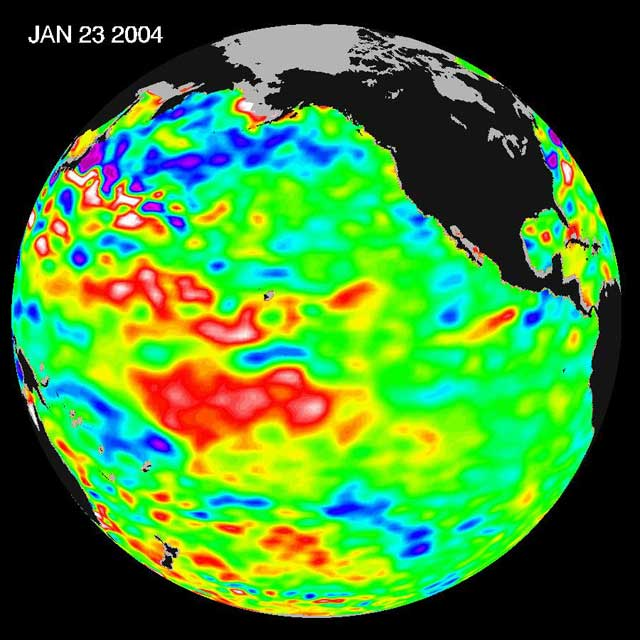

Pacific Dictates Droughts and Drenchings

The latest remote sensing data from NASA’s Jason satellite show that the equatorial Pacific sea surface levels are higher, indicating warmer sea surface temperatures in the central and west Pacific Ocean. This pattern has the appearance of La Niña rather than El Niño. This contrasts with the Bering Sea, Gulf of Alaska and U.S. West Coast where lower-than-normal sea surface levels and cool ocean temperatures continue (indicated by blue and purple areas).

The image above is a global map of sea surface height, accurate to within 30 millimeters. The image represents data collected and composited over a 10-day period, ending on Jan 23, 2004. The height of the water relates to the temperature of the water. As the ocean warms, its level rises; and as it cools, its level falls. Yellow and red areas indicate where the waters are relatively warmer and have expanded above sea level, green indicates near normal sea level, and blue and purple areas show where the waters are relatively colder and the surface is lower than sea level. The blue areas are between 5 and 13 centimeters (2 and 5 inches) below normal, whereas the purple areas range from 14 to 18 centimeters (6 to 7 inches) below normal.

The Jason satellite carries a dual-frequency radar altimeter. This instrument beams microwave pulses-at 13.6 and 5.3 Gigahertz, respectively-downward toward the Earth. To determine the ocean’s height, the instrument precisely measures the time it takes for the microwave pulses to bounce off the surface and return to the spacecraft. This measure, multiplied by the speed of light, gives the range from the satellite to the ocean surface. (For more details, visit the Jason Website.)

The joint U.S.-French Topex/Poseidon mission is managed by the JPL for NASA’s Earth Science Enterprise, NASA Headquarters, Washington, D.C. JPL is a division of the California Institute of Technology in Pasadena. Research on Earth’s oceans using Jason and other space-based capabilities is conducted by NASA’s Earth Science Enterprise to better understand and protect our home planet.

Credit: NASA/JPL Ocean Surface Topography Team